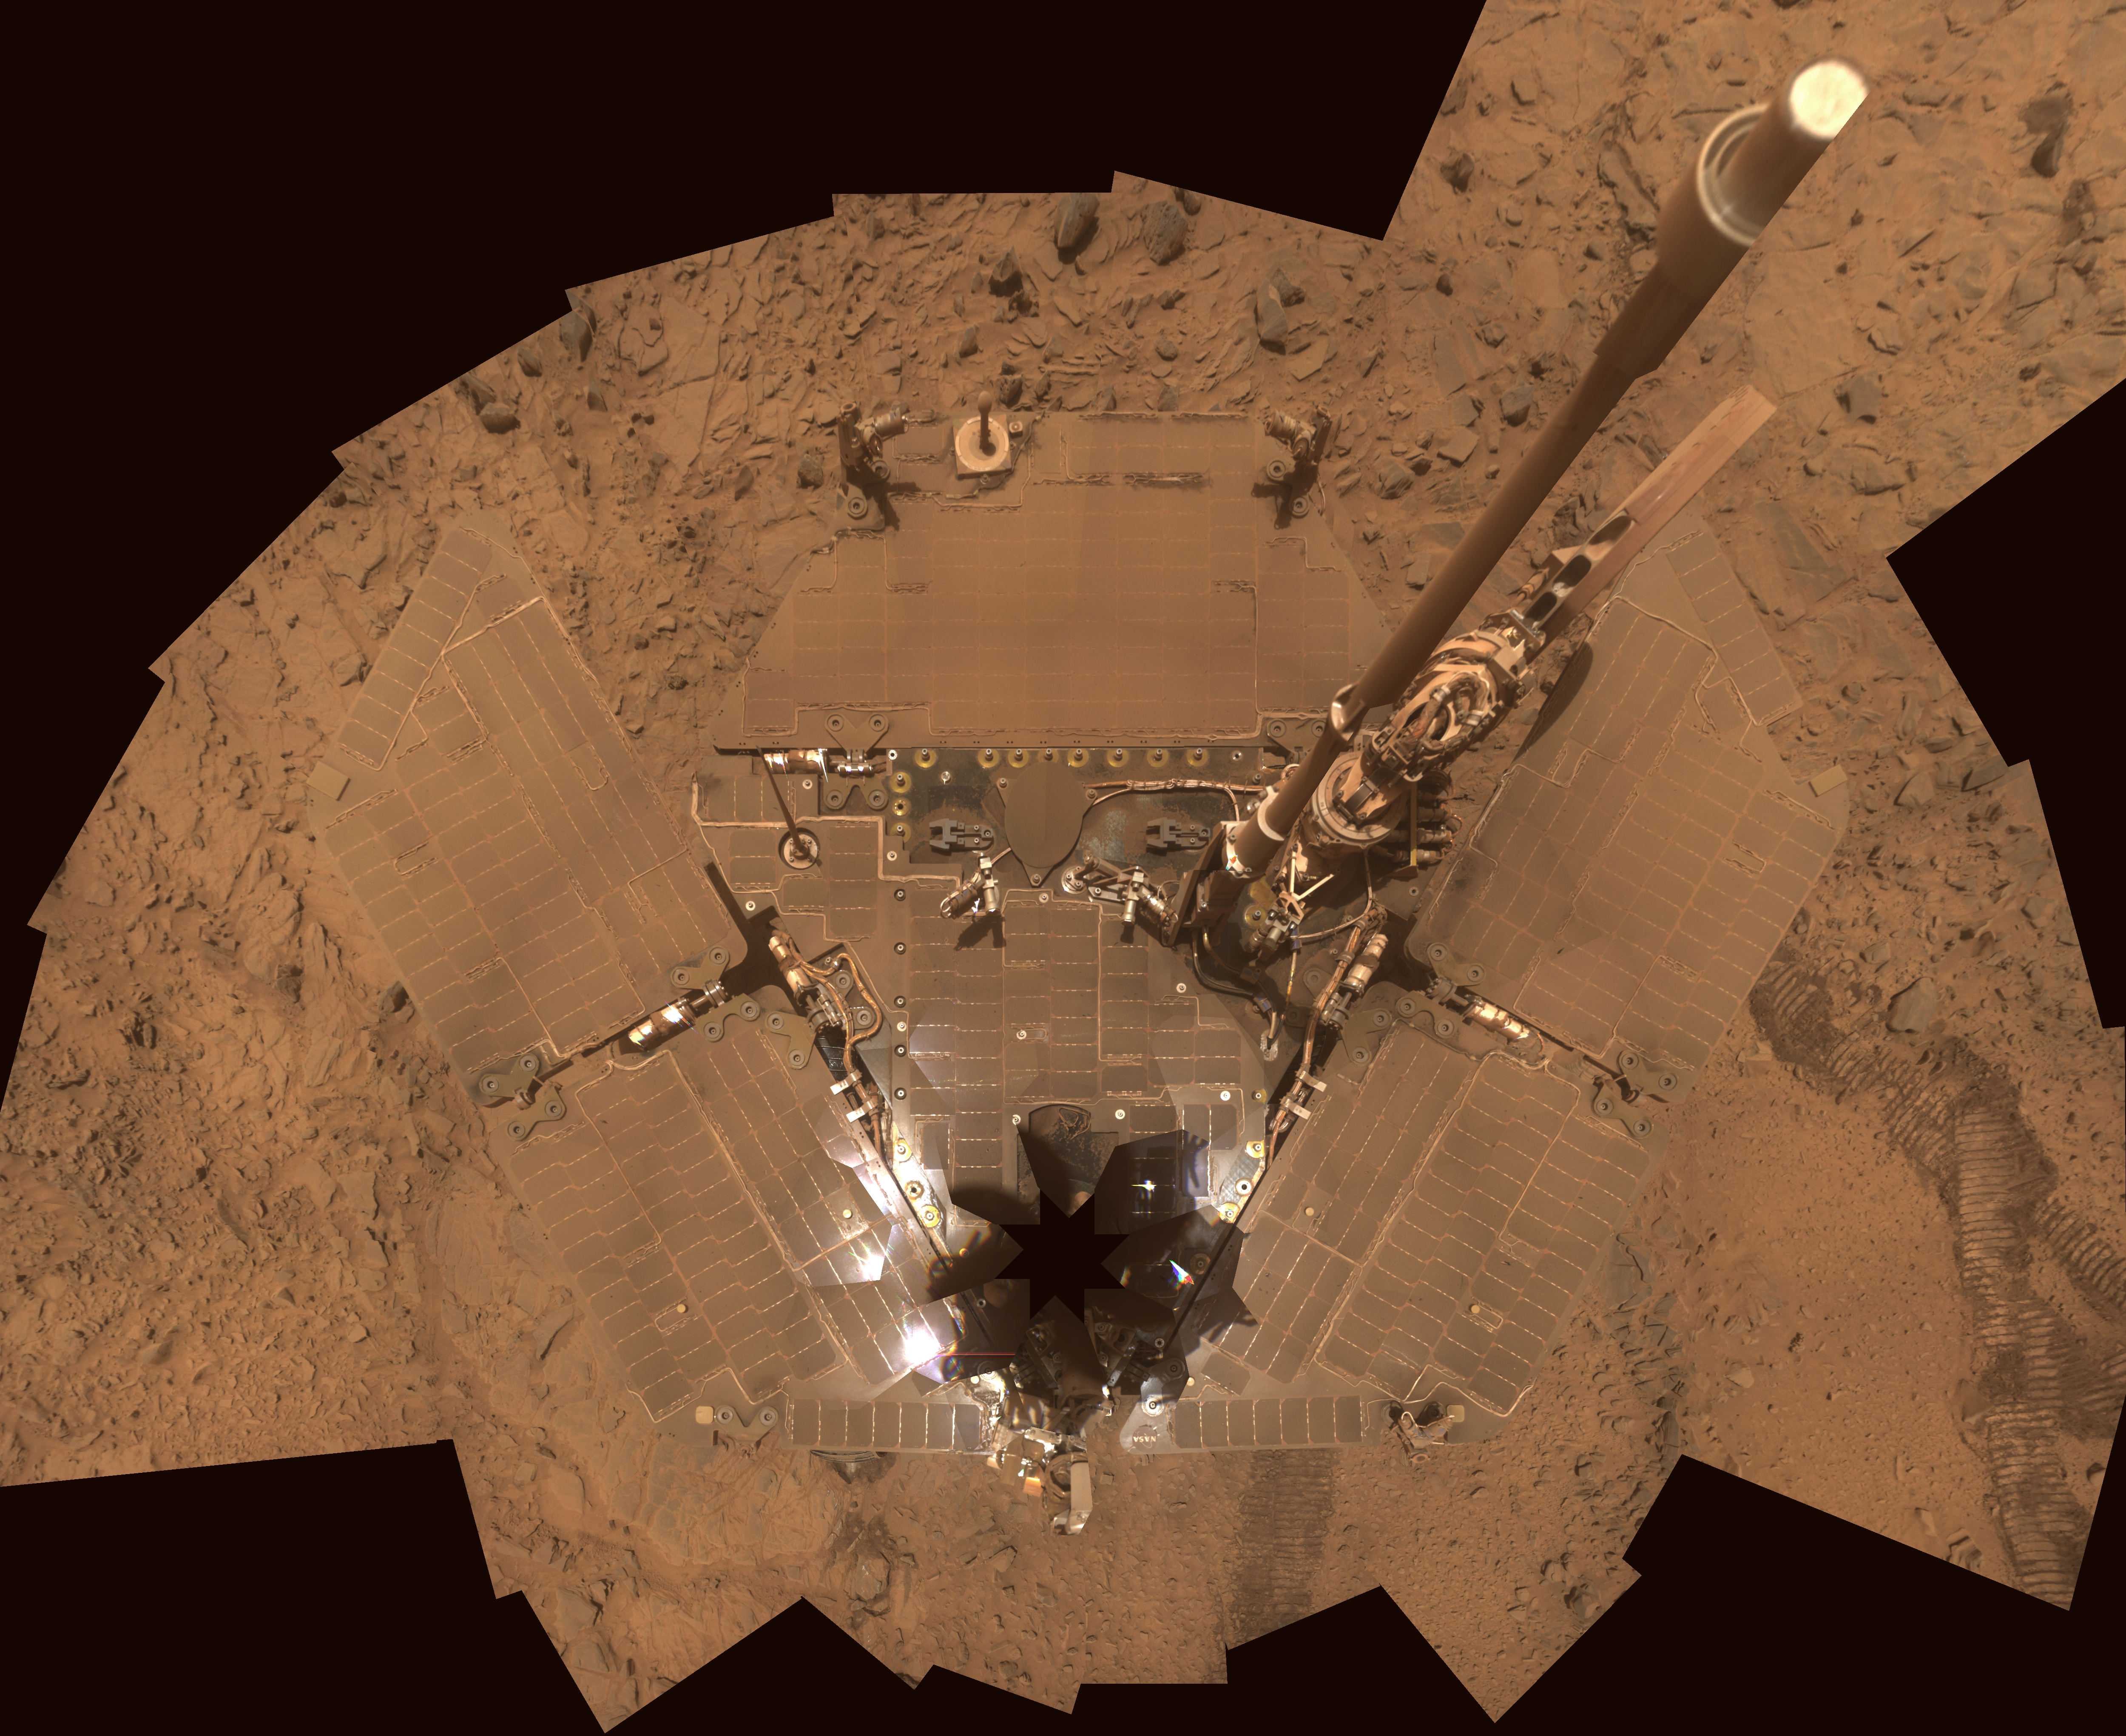

Dusty Solar Panels on Spirit

The deck of NASA’s Mars Exploration Rover Spirit is so dusty that the rover almost blends into the dusty background in this image assembled from frames taken by the panoramic camera (Pancam) during the period from Spirit’s Sol 1,355 through Sol 1,358 (Oct. 26-29, 2007).

Dust on the solar panels reduces the amount of electrical power the rover can generate from sunlight each sol. Earlier self-portraits by Spirit, such as one taken on Sol 586 (PIA03272), offer a comparison view of cleaner solar panels.

The vertical projection used here produces the best view of the rover deck, though it distorts the ground and antennas somewhat. The eight-pointed star shape near the front of the rover (bottom of the image) marks the location of the camera mast, which is out of view of the Pancam atop the mast.

This mosaic view in approximate true color is a composite of frames taken through the Pancam’s filters centered on wavelengths of 600 nanometers, 530 nanometers and 480 nanometers.

Credit: NASA/JPL-Caltech/Cornell